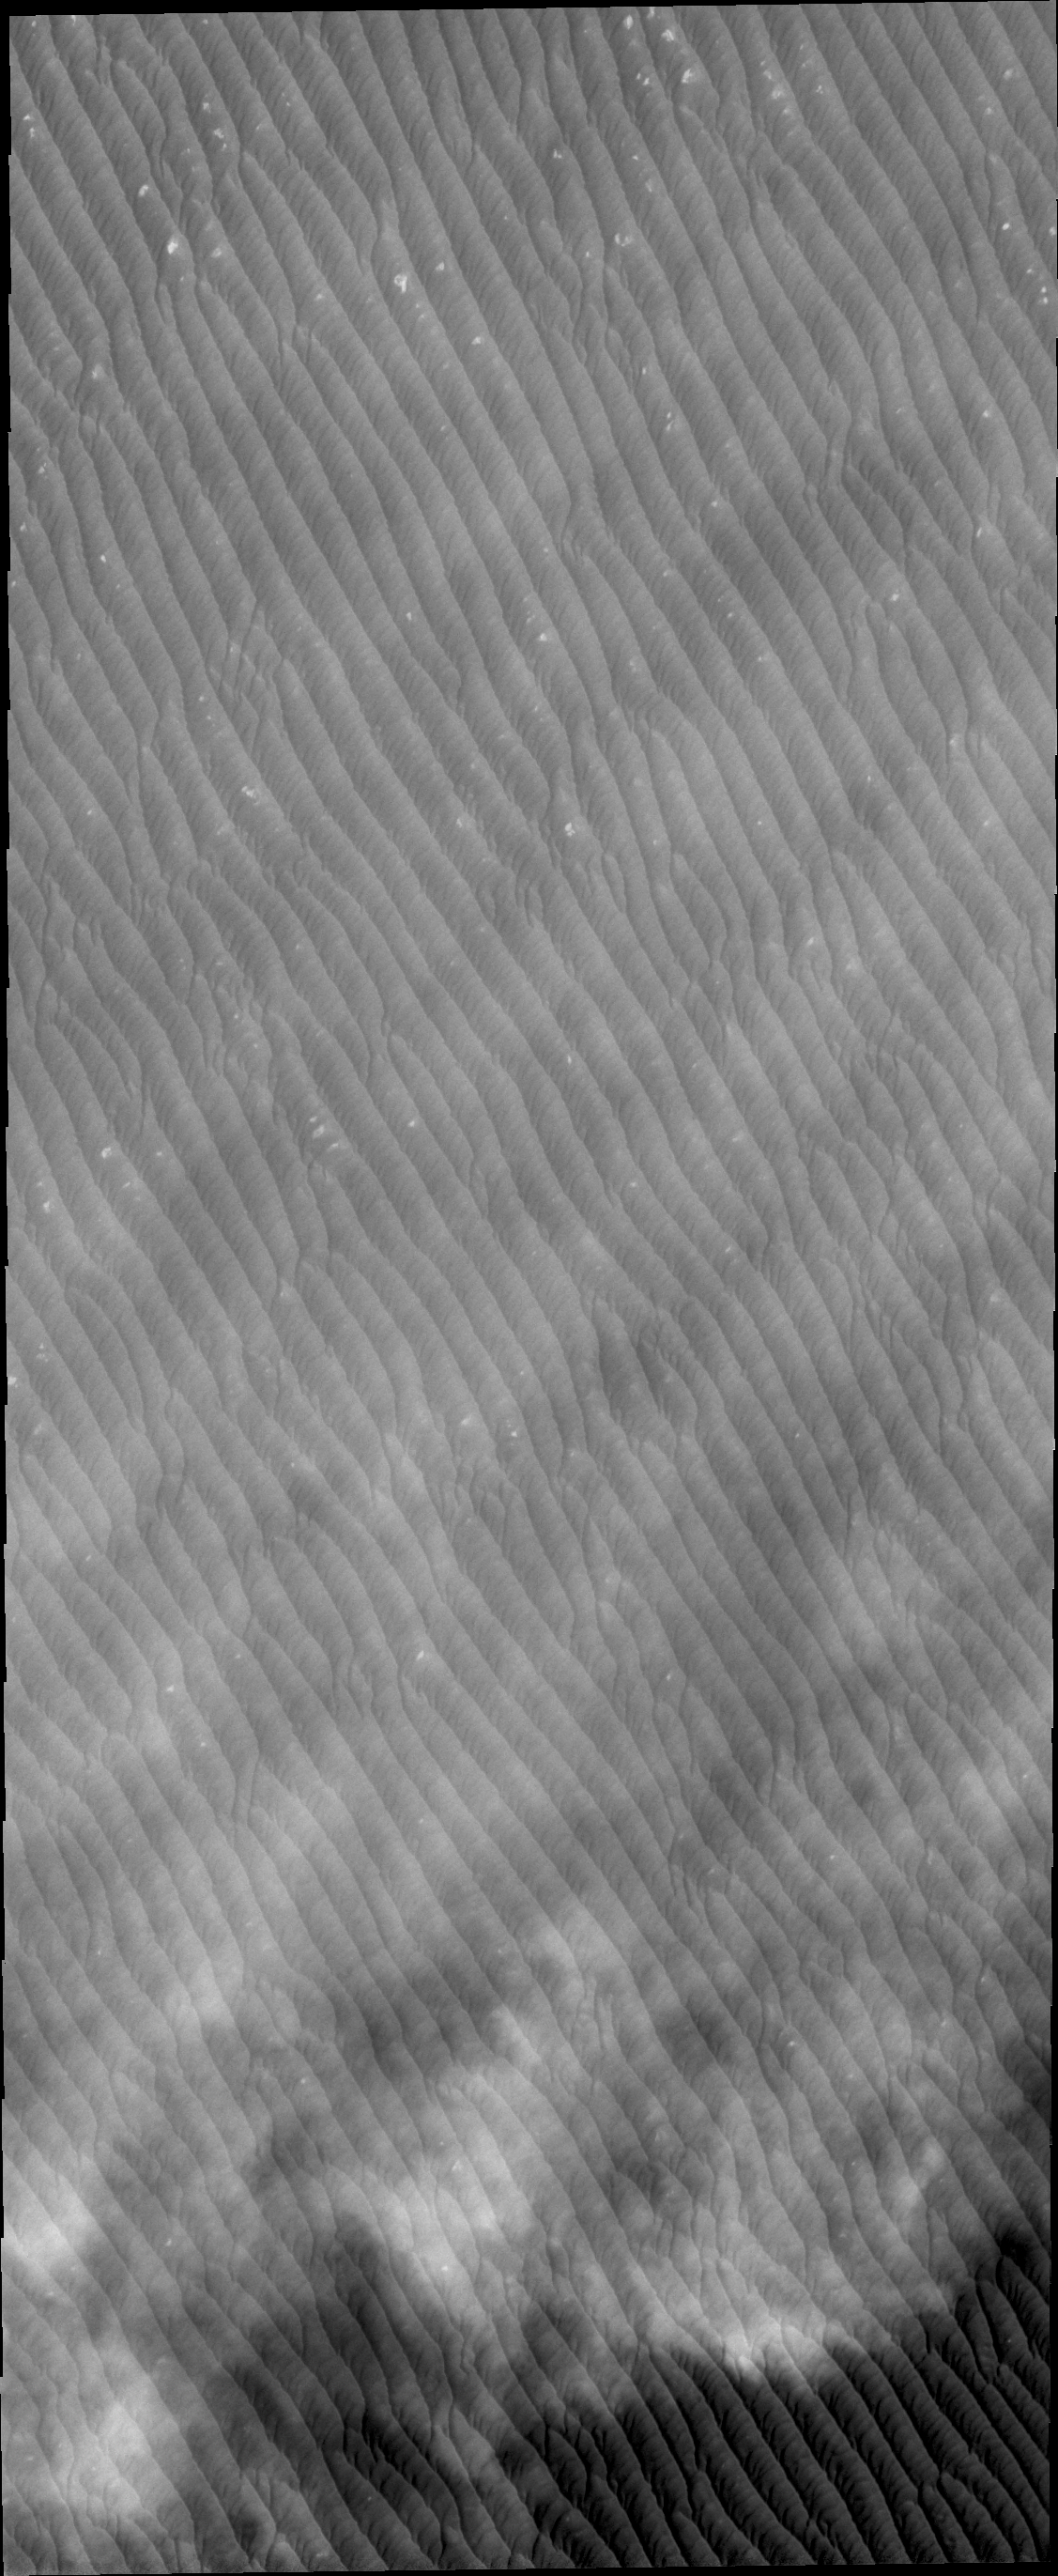

Clouds

Clouds are common near the north polar caps throughout the spring and summer. The clouds typically cause a haze over the extensive dune fields. This VIS image shows the edge of the cloud front.

Credit: NASA/JPL/ASU